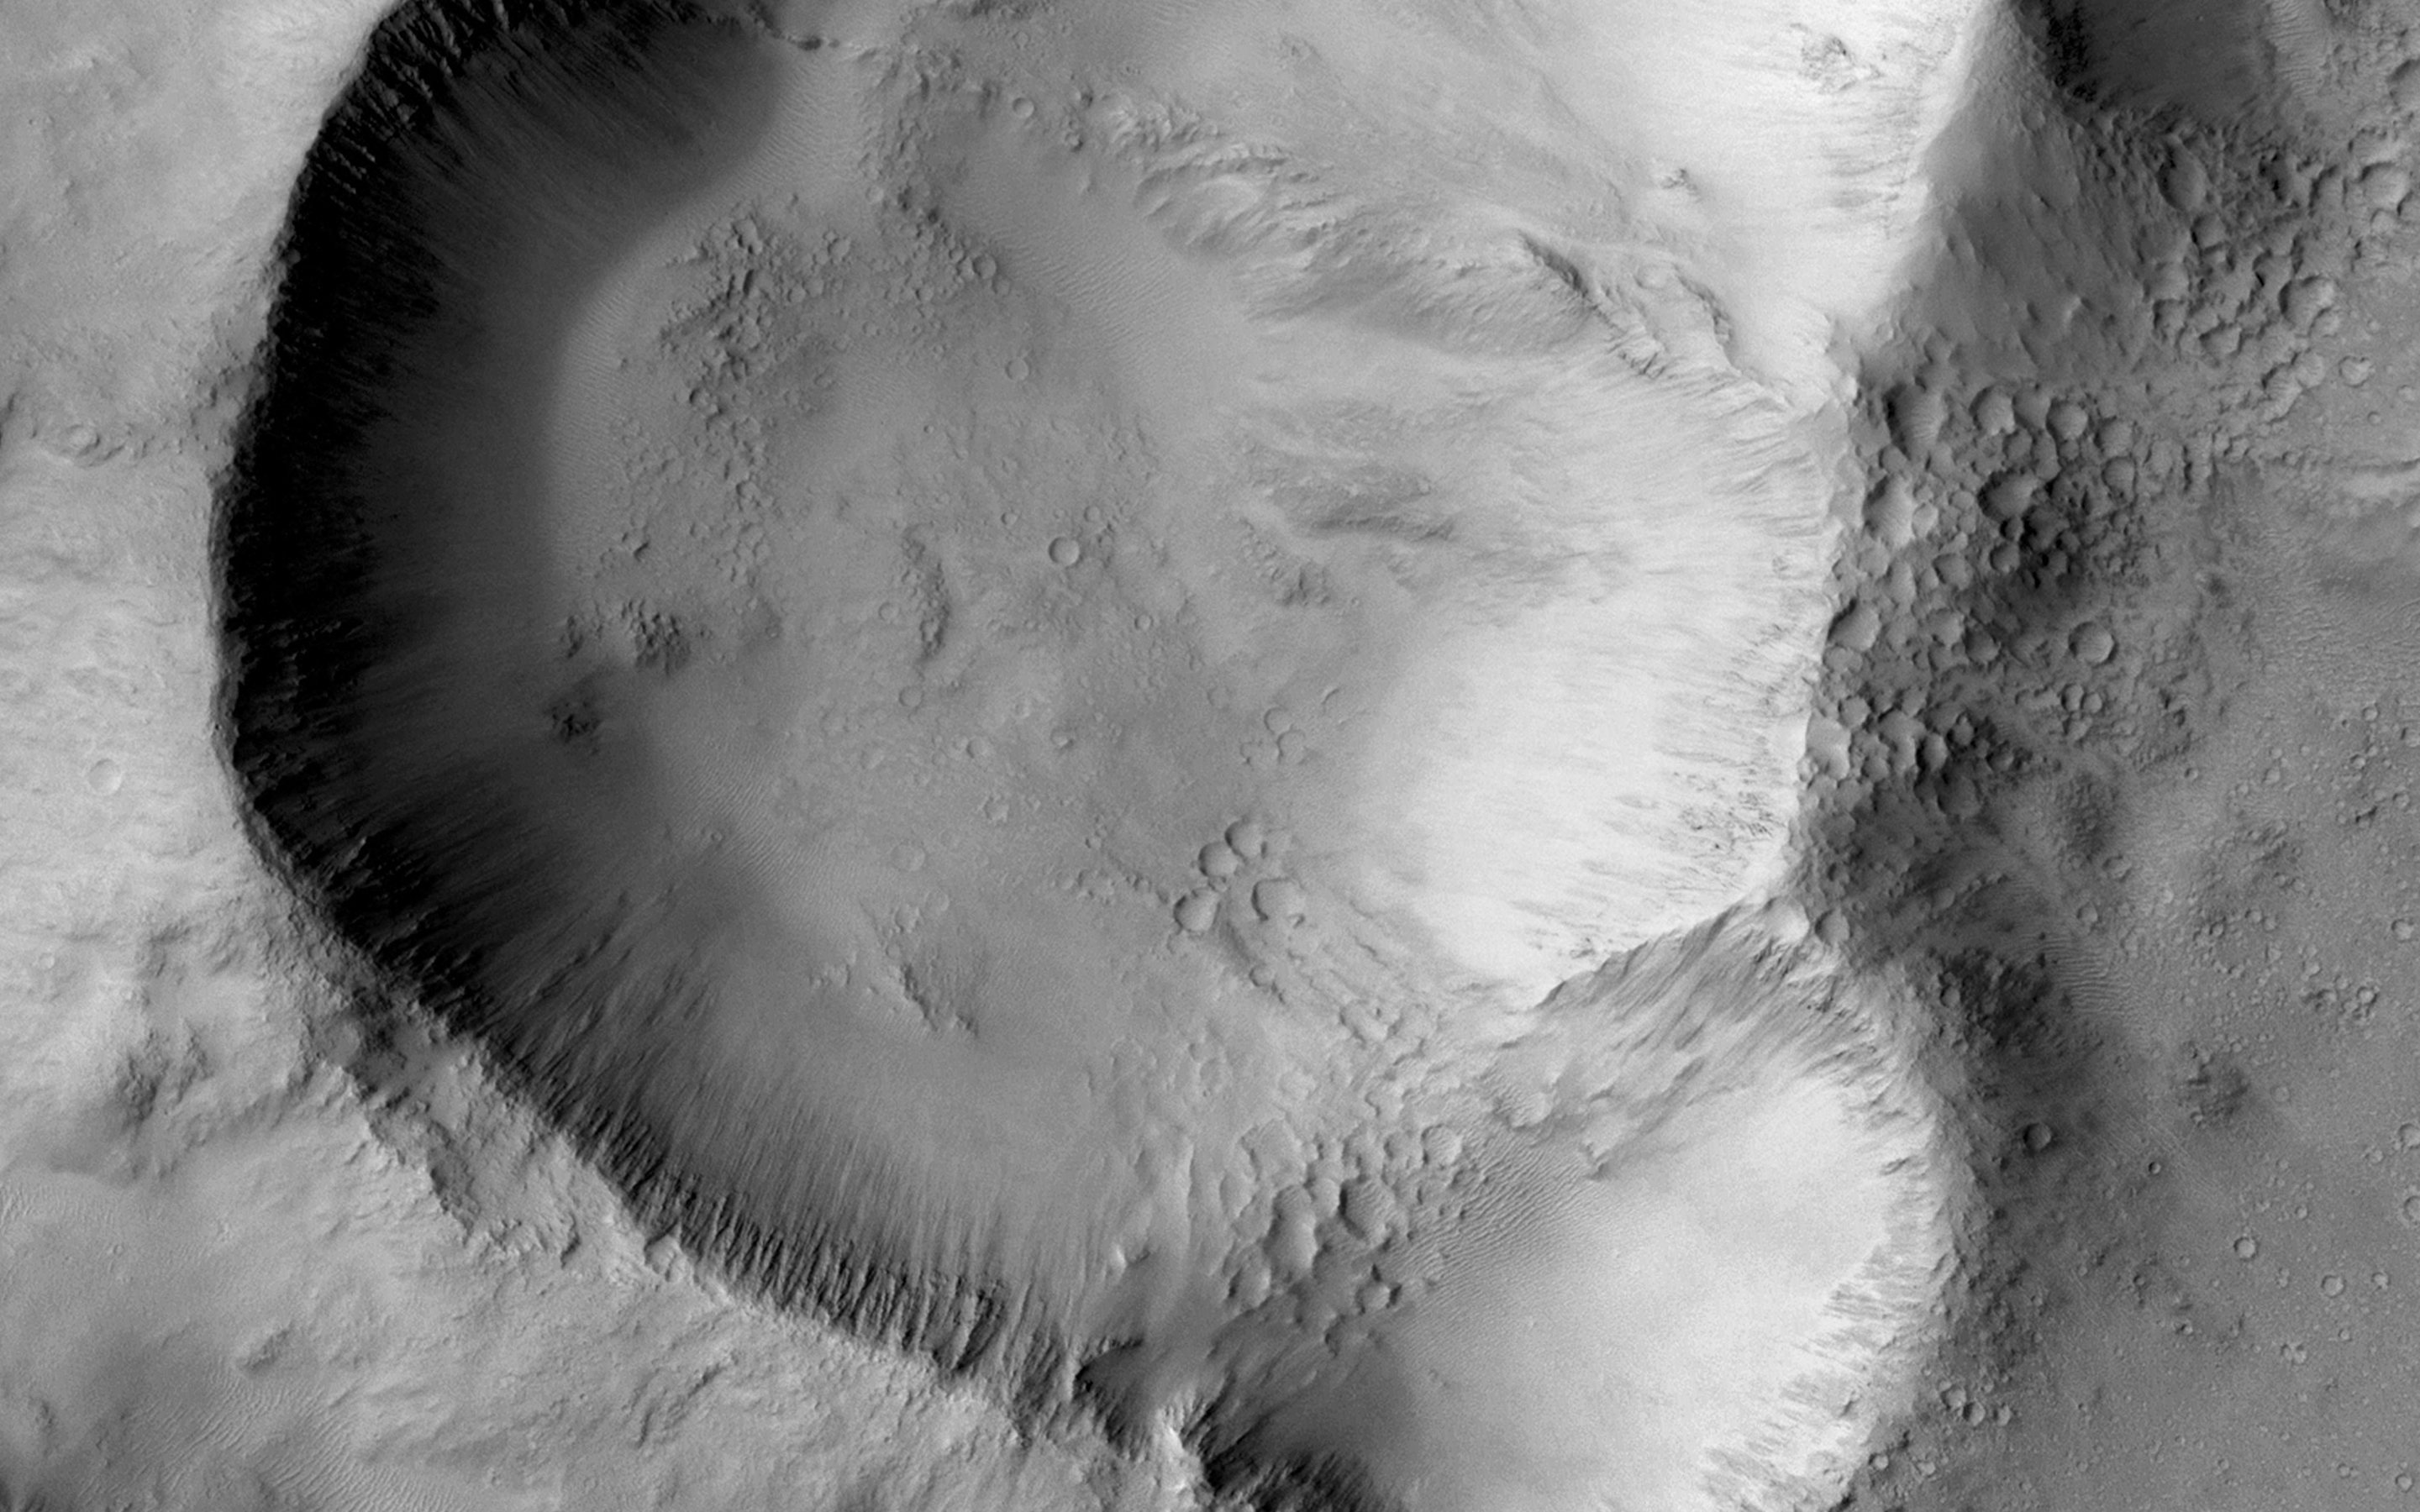

Triple-Crater in Elysium Planitia

This image shows a triple impact crater in Elysium Planitia near Tartarus Montes, which probably formed when a binary-or even triple-asteroid struck the surface. (Binary asteroids orbit each other, while also orbiting the Sun). The two larger craters must have been produced by asteroids of approximately the same size, on the order of a few hundred meters across.

The northern crater might have been created by a smaller asteroid, which was orbiting the larger binary pair, or when one of the binary asteroids broke up upon entering the atmosphere. The shape of the triple-crater is oblong, suggesting an oblique impact; therefore, another alternative would be that the asteroid split upon impact and ricocheted across the surface, creating additional craters.

What evidence is visible in this image that shows that the three craters did not form independently? The ejecta blanket appears to be uniform around the triple-crater showing no signs of burial or overlapping ejecta from overprinting craters. The crater rims are significantly stunted where the craters overlap.

The image is an excerpt from HiRISE observation ESP_039308_1915, taken Dec. 15, 2014. Other image products from this observation are available at ESP_039308_1915 .

The University of Arizona, Tucson, operates HiRISE, which was built by Ball Aerospace & Technologies Corp., Boulder, Colo. NASA’s Jet Propulsion Laboratory, a division of the California Institute of Technology in Pasadena, manages the Mars Reconnaissance Orbiter Project for NASA’s Science Mission Directorate, Washington.

Credit: NASA/JPL-Caltech/University of Arizona